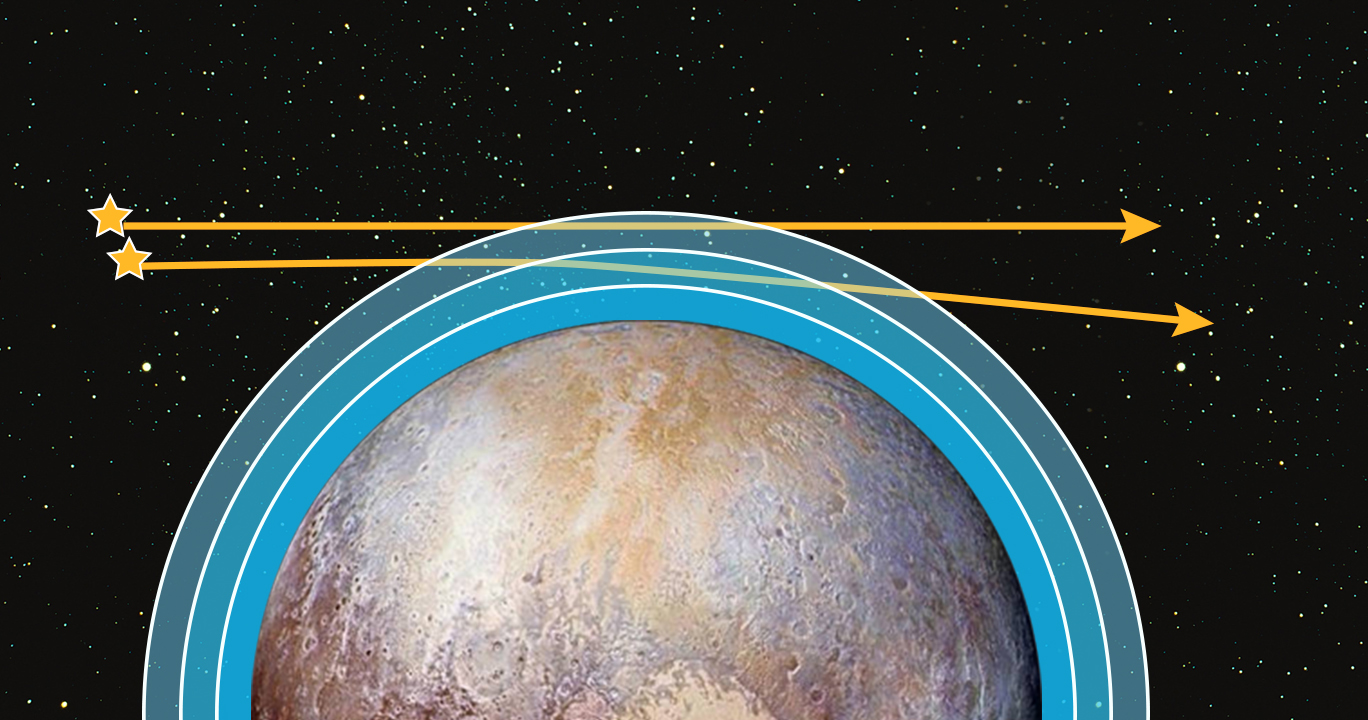

First Stellar Occultations Shed Additional Light on Pluto’s Atmosphere

New Horizons succeeded in observing the first occultations of Pluto’s atmosphere by ultraviolet stars, an important goal of the mission’s Pluto encounter. This illustration shows how New Horizons’ Alice ultraviolet spectrometer instrument “watched” as two bright ultraviolet stars passed behind Pluto and its atmosphere. The light from each star dimmed as it moved through deeper layers of the atmosphere, absorbed by various gases and hazes.

The observations were made approximately four hours after New Horizons made its closest approach to Pluto on July 14, 2015, when the spacecraft was about 200,000 miles (320,000 kilometers) beyond Pluto.

Much like the solar occultation that Alice had observed a few hours before — when it used sunlight to make similar measurements — these stellar occultations provided information about the composition and structure of Pluto’s atmosphere. Both stellar occultations revealed ultraviolet spectral fingerprints of nitrogen, hydrocarbons like methane and acetylene, and even haze, just as the solar occultation had done earlier.

The results from the solar and stellar occultations are also consistent in terms of vertical pressure and temperature structure of Pluto’s upper atmosphere. This means that the upper atmosphere vertical profiles of nitrogen, methane, and the observed hydrocarbons are similar over many locations on Pluto.

These results confirm findings from the Alice solar occultation that the upper atmospheric temperature is as much as 25 percent colder and thus more compact than what scientists predicted before New Horizons’ encounter. This also confirms, albeit indirectly, the result from analysis and modeling of the Alice solar observation that the escape rate of nitrogen is about 1,000 times lower than expected before the flyby.

The Johns Hopkins University Applied Physics Laboratory in Laurel, Maryland, designed, built, and operates the New Horizons spacecraft, and manages the mission for NASA’s Science Mission Directorate. The Southwest Research Institute, based in San Antonio, leads the science team, payload operations and encounter science planning. New Horizons is part of the New Frontiers Program managed by NASA’s Marshall Space Flight Center in Huntsville, Alabama.

Credit: NASA/Johns Hopkins University Applied Physics Laboratory/Southwest Research Institute